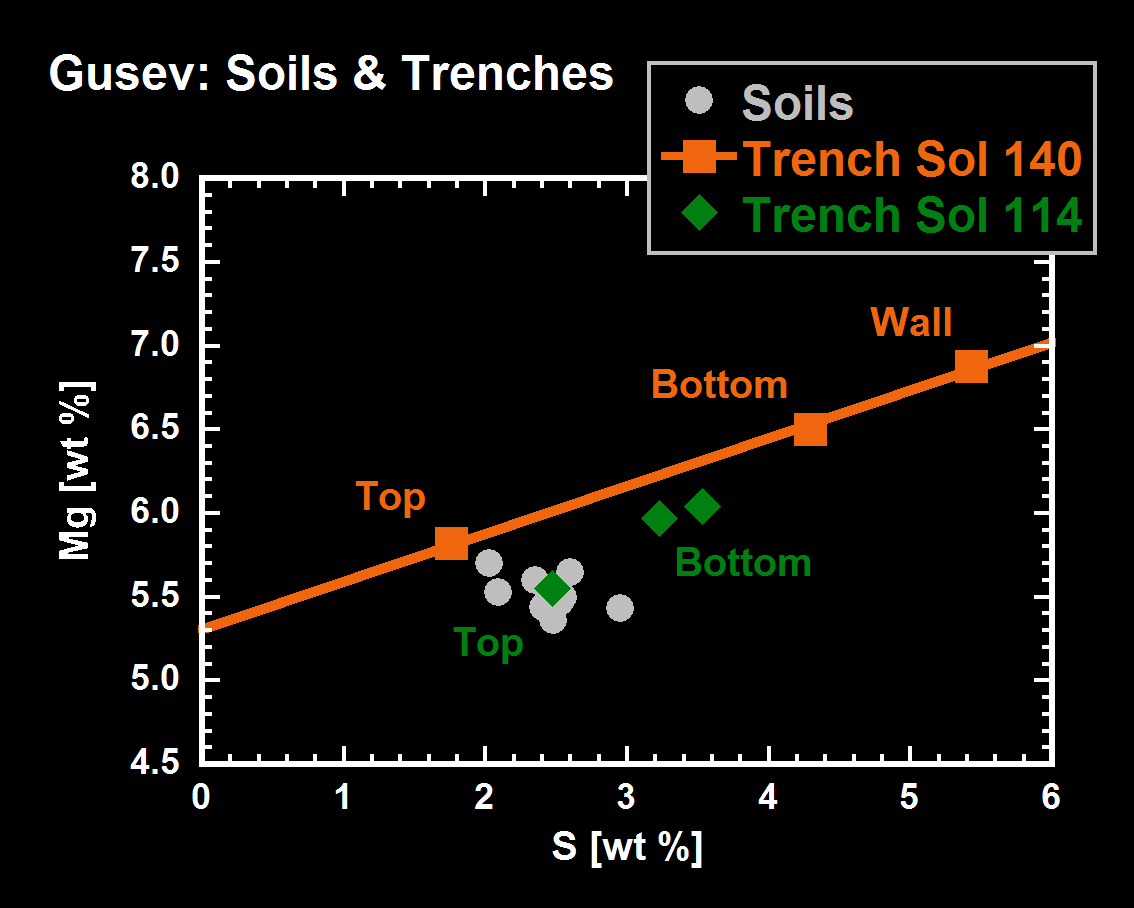

Spirit Sees Salty Soil

This graph compares amounts of magnesium and sulfur in the soil lining the trenches dug by the Mars Exploration Rover Spirit on sols 114 and 140 (April 28 and May 25, 2004) at Gusev Crater. Measurements were taken of the soil at the surface, floor and walls of the trench dug on sol 140 (squares), and at the surface and floor of the trench dug on sol 114 (diamonds). Non-trenched soil samples from Gusev Crater are represented as dots. The more recently made trench is located near the base of the “Columbia Hills.”

Because concentrations of magnesium and sulfur occur in the same ratio throughout the trench dug on sol 140, scientists believe the soil there contains the salt magnesium sulfate. The walls of this trench appear to contain the highest concentrations of the salt. The trench from sol 114 may also possess magnesium sulfate, but the data is less clear. These data were taken by Spirit’s alpha particle X-ray spectrometer.

One possible explanation for these findings is that water percolated through underground material and dissolved out minerals, then as the water evaporated near the surface, it left concentrated salts behind.

Credit: NASA/JPL/Cornell/Max Planck Institute